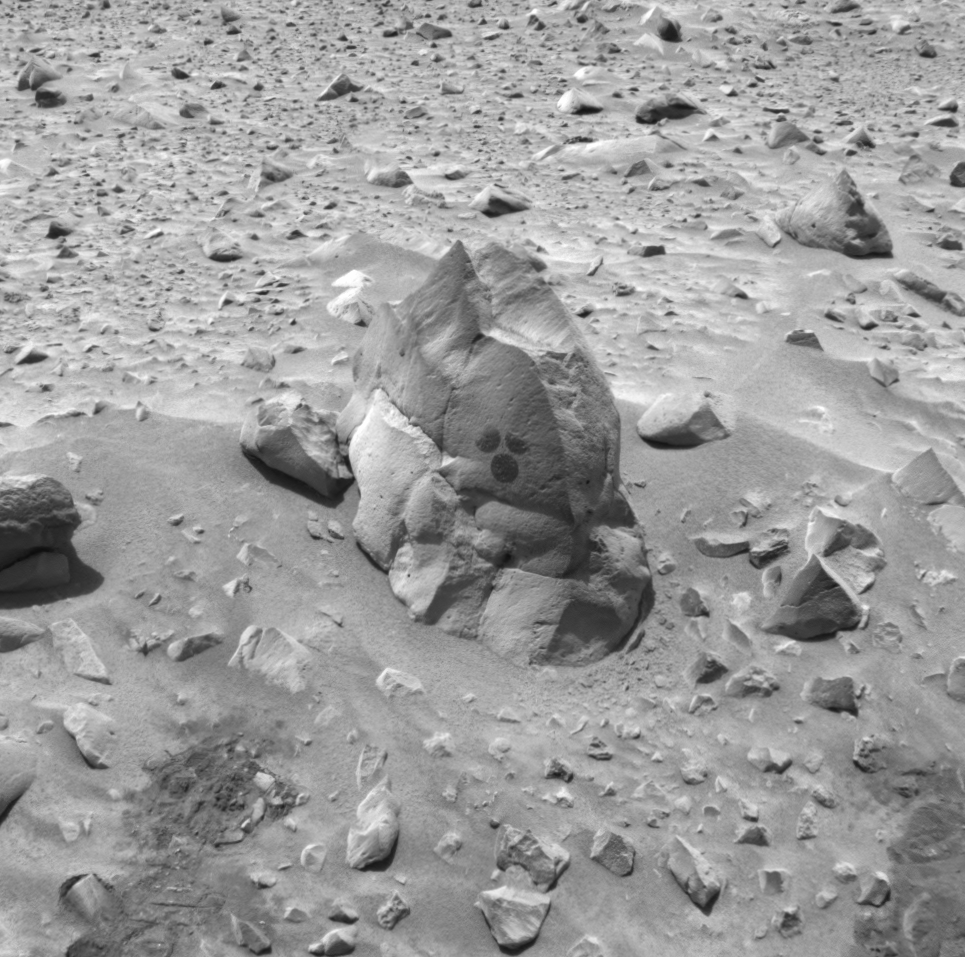

Rock Dusting Leaves “Mickey Mouse” Mark

This image taken by the navigation camera on the Mars Exploration Rover Spirit shows the rock dubbed “Humphrey” and the circular areas on the rock that were wiped off by the rover. The rover used a brush on its rock abrasion tool to clean these spots before examining them with its miniature thermal emission spectrometer. Later, the rover drilled into the rock with its rock abrasion tool, exposing fresh rock underneath.

Credit: NASA/JPL/Cornell/USGS